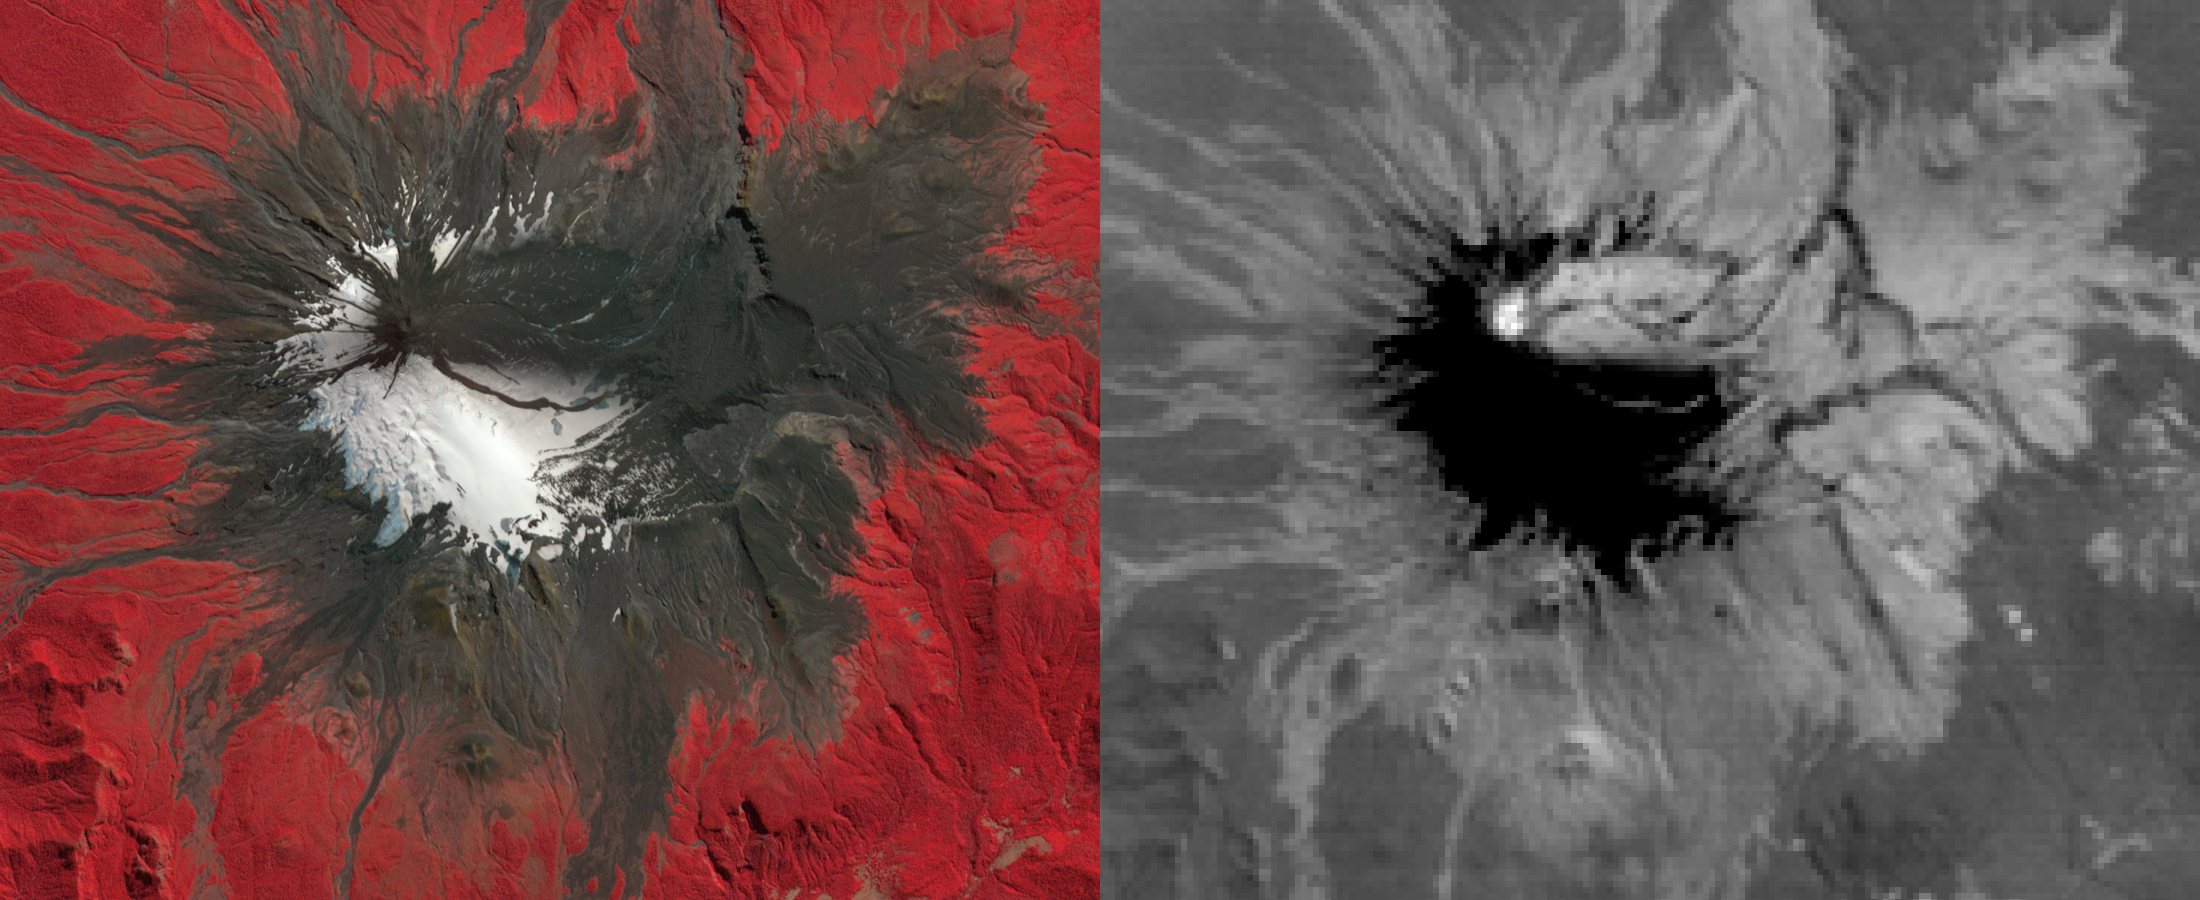

NASA Spacecraft Views Erupting Chilean Volcano

On March 3, 2015, Chile’s Villarrica volcano erupted, forcing the evacuation of thousands of people. The eruption deposited a layer of ash over the volcano’s eastern slope, blanketing and darkening the normal winter snow cover. The eruption and its effects were captured by the Advanced Spaceborne Thermal Emission and Reflection Radiometer (ASTER) instrument on NASA’s Terra spacecraft on March 9. Black flows on the other flanks are mud and ash flows. Vegetation is displayed in red colors. The thermal infrared image shows hot spots (white colored) at the summit crater, indicating continuing volcanic activity. The ash blanket is warmer (brighter) than the cold snow (black). The image covers an area of 13.5 by 16.5 kilometers, and is located at 39.4 degrees south, 71.9 degrees west.

With its 14 spectral bands from the visible to the thermal infrared wavelength region and its high spatial resolution of 15 to 90 meters (about 50 to 300 feet), ASTER images Earth to map and monitor the changing surface of our planet. ASTER is one of five Earth-observing instruments launched Dec. 18, 1999, on Terra. The instrument was built by Japan’s Ministry of Economy, Trade and Industry. A joint U.S./Japan science team is responsible for validation and calibration of the instrument and data products.

The broad spectral coverage and high spectral resolution of ASTER provides scientists in numerous disciplines with critical information for surface mapping and monitoring of dynamic conditions and temporal change. Example applications are: monitoring glacial advances and retreats; monitoring potentially active volcanoes; identifying crop stress; determining cloud morphology and physical properties; wetlands evaluation; thermal pollution monitoring; coral reef degradation; surface temperature mapping of soils and geology; and measuring surface heat balance.

The U.S. science team is located at NASA’s Jet Propulsion Laboratory, Pasadena, Calif. The Terra mission is part of NASA’s Science Mission Directorate, Washington, D.C.

Credit: NASA/GSFC/METI/ERSDAC/JAROS, and U.S./Japan ASTER Science Team